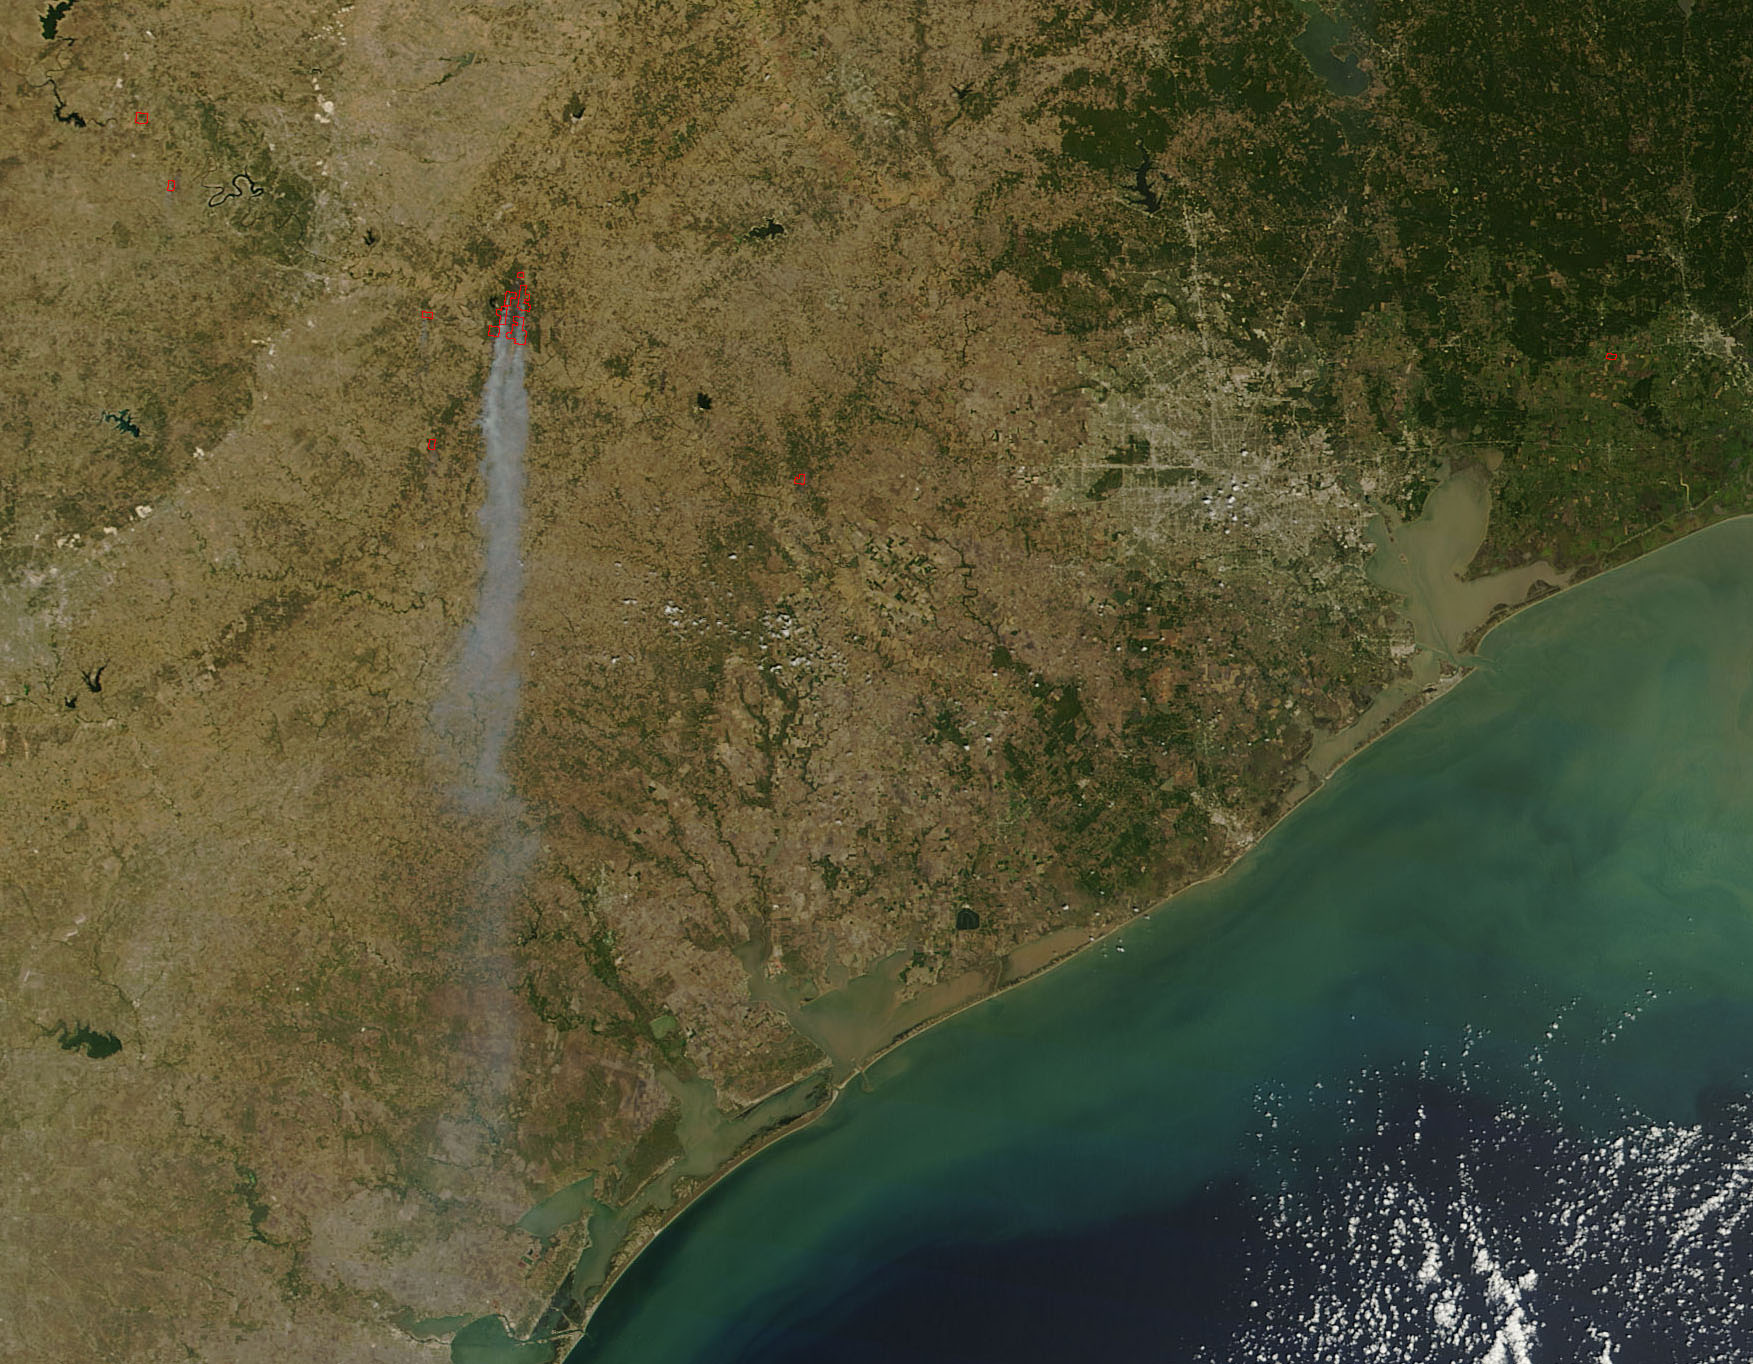

Bastrop County Fires in Texas

NASA satellite image showing the fires in Bastrop County Texas on September 5, 2011 at 17:05 UTC.

Credit: NASA/GSFC/Jeff Schmaltz/MODIS Land Rapid Response Team